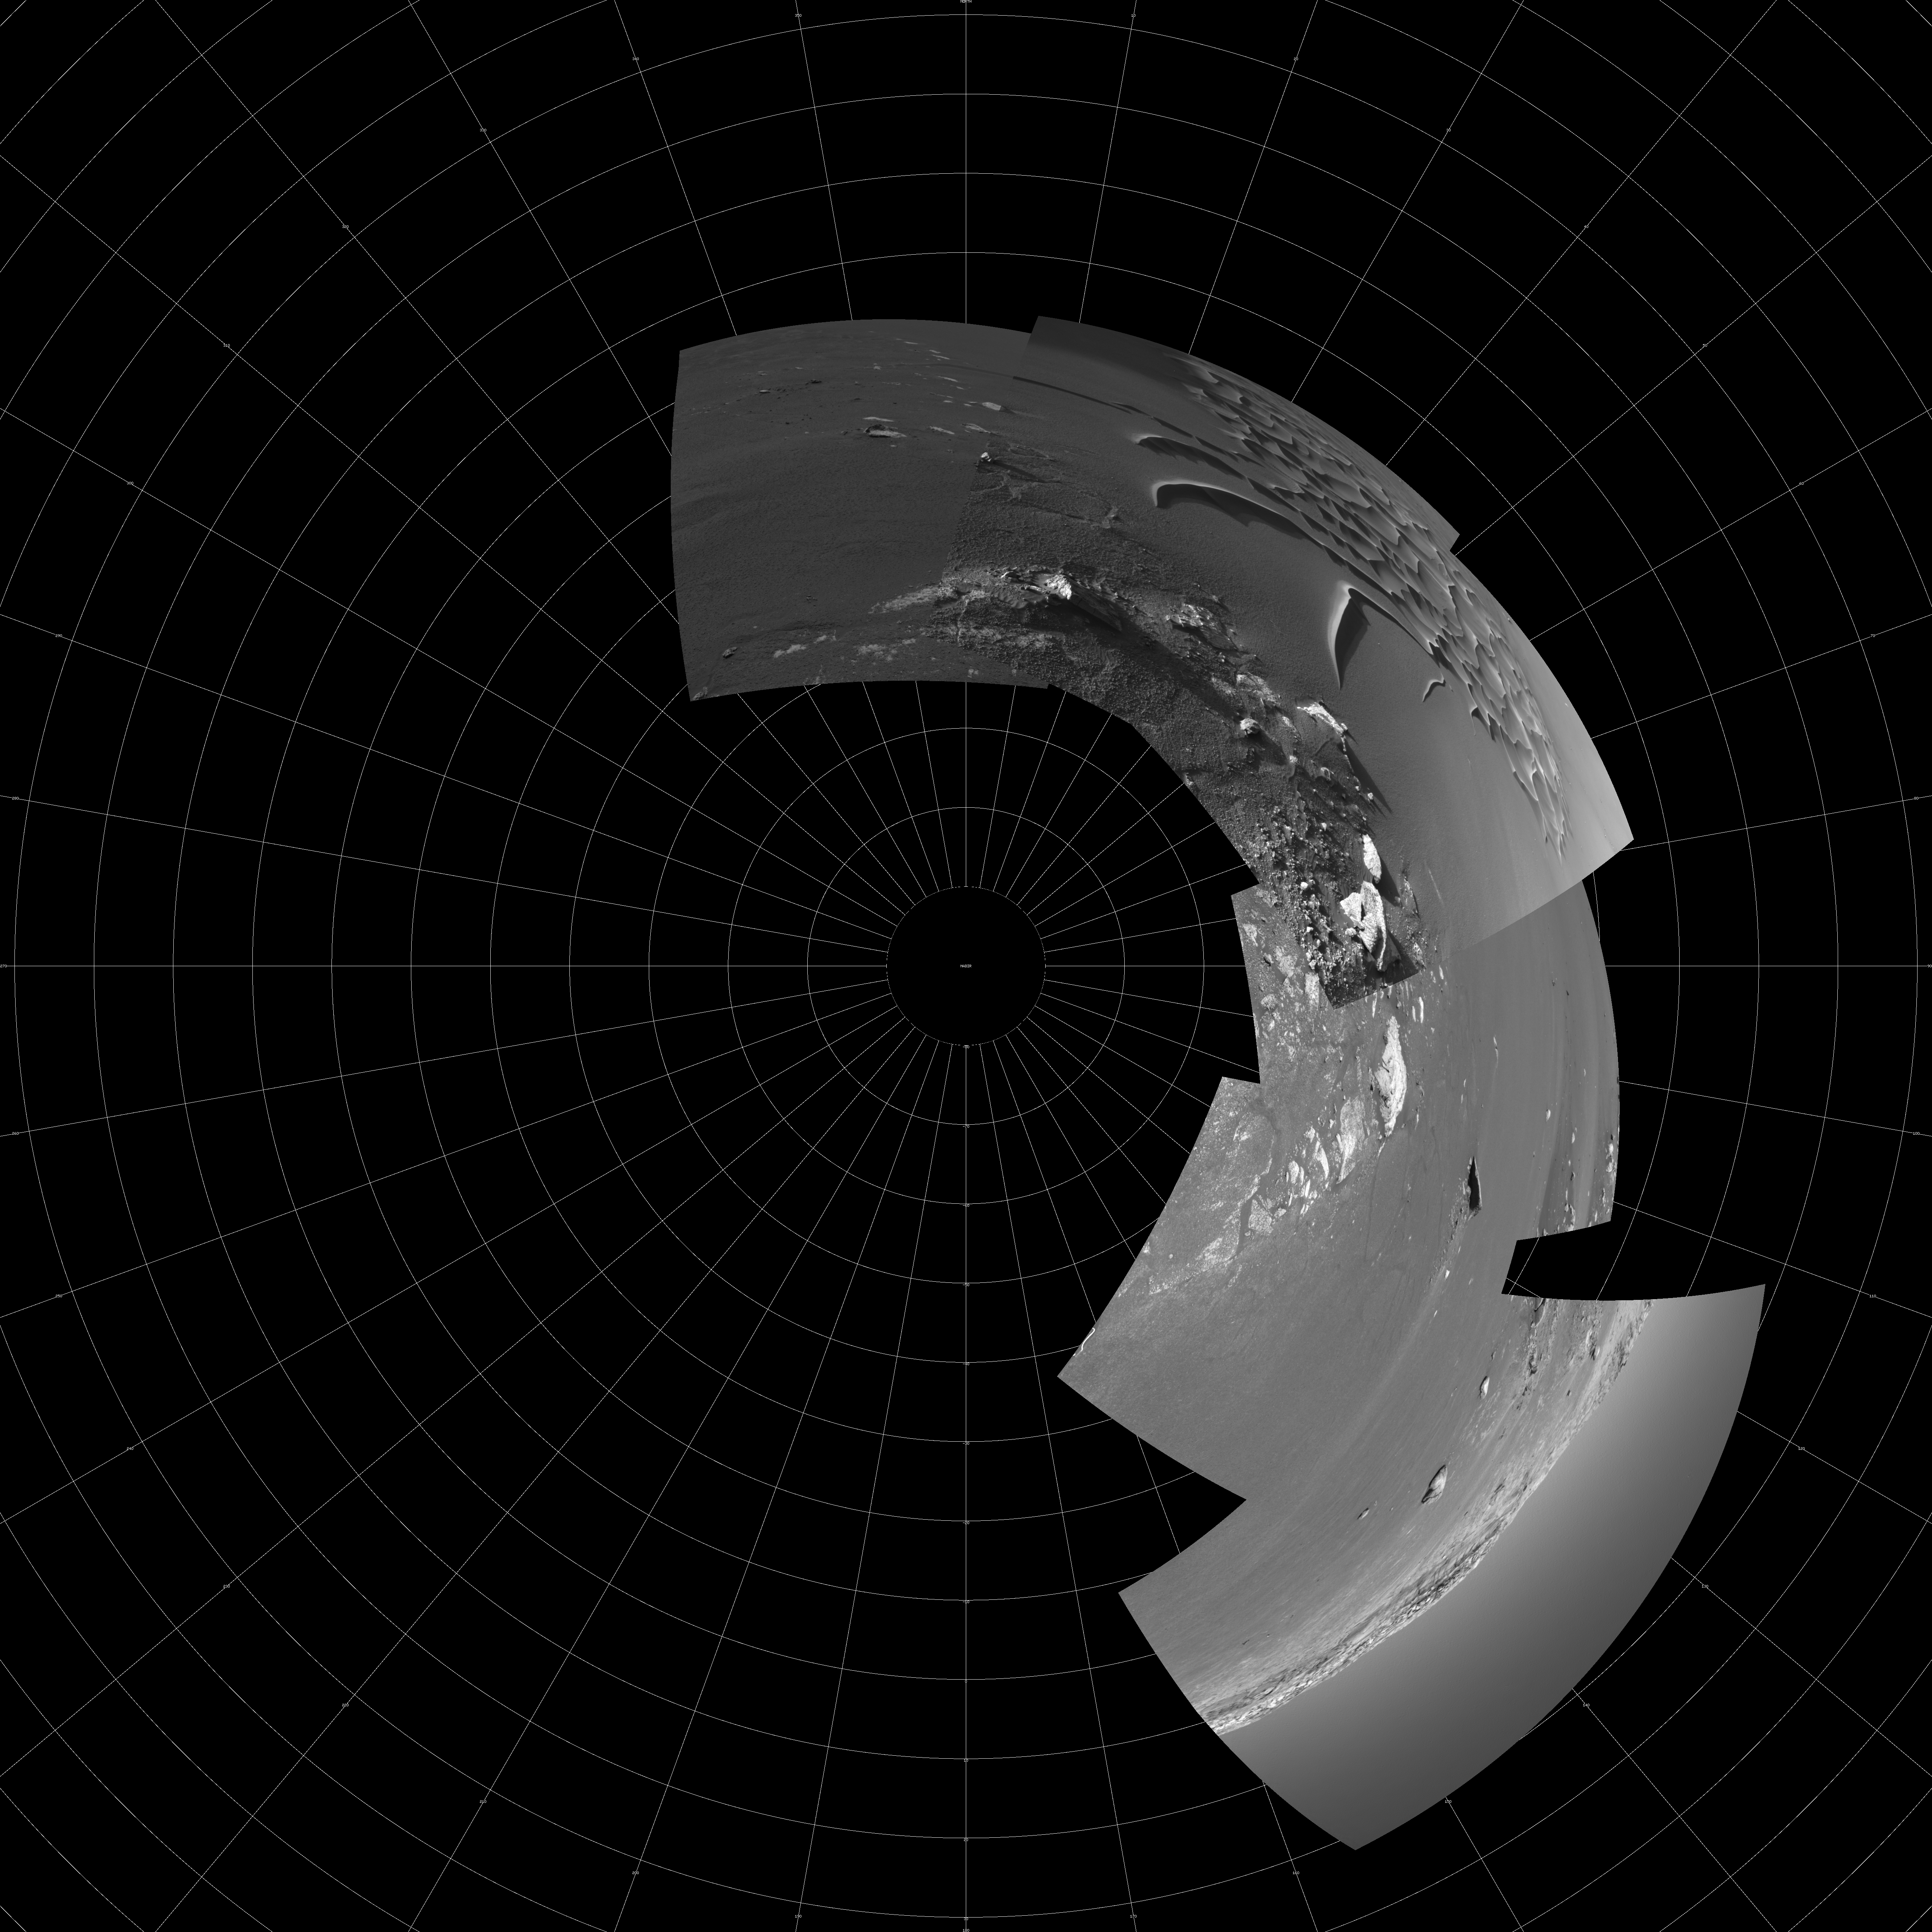

Busy at the Bottom of ‘Endurance Crater’ (polar)

This mosaic from the navigation camera aboard NASA’s Mars Exploration Rover Opportunity was compiled from images taken on the rover’s 193rd and 194th sol on Mars (August 9 and 10, 2004). The rover’s current work area near the bottom of “Endurance Crater” is featured in this image. In coming sols, Opportunity will make its way toward the interesting rock, “Wopmay,” located on the far right of this image, on the crater’s inner slopes just beneath “Burns Cliff.” Scientists say the rock’s unusual texture is unlike any others observed so far at Meridiani Planum. Wopmay measures approximately 1 meter (3.3 feet) across. This image is presented in a polar projection, with geometric and radiometric seam correction.

Credit: NASA/JPL